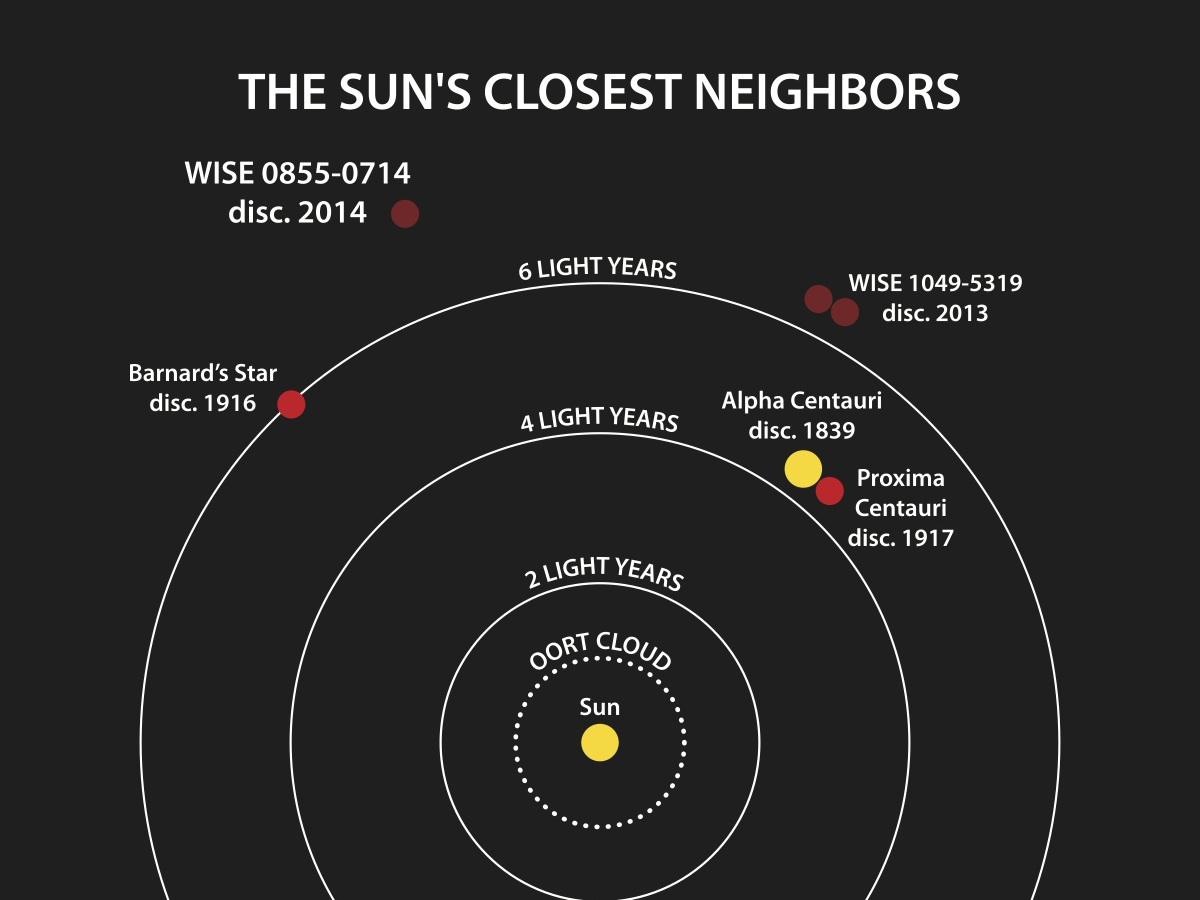

Welcome to the Sun’s Neighborhood

This diagram illustrates the locations of the star systems closest to the sun. The year when the distance to each system was determined is listed after the system’s name.

NASA’s Wide-field Infrared Survey Explorer, or WISE, found two of the four closest systems: the binary brown dwarf WISE 1049-5319 and the brown dwarf WISE J085510.83-071442.5. NASA’s Spitzer Space Telescope helped pin down the location of the latter object.

The closest system to the sun is a trio of stars that consists of Alpha Centauri, a close companion to it and the more distant companion Proxima Centauri.

Credit: NASA/Penn State University